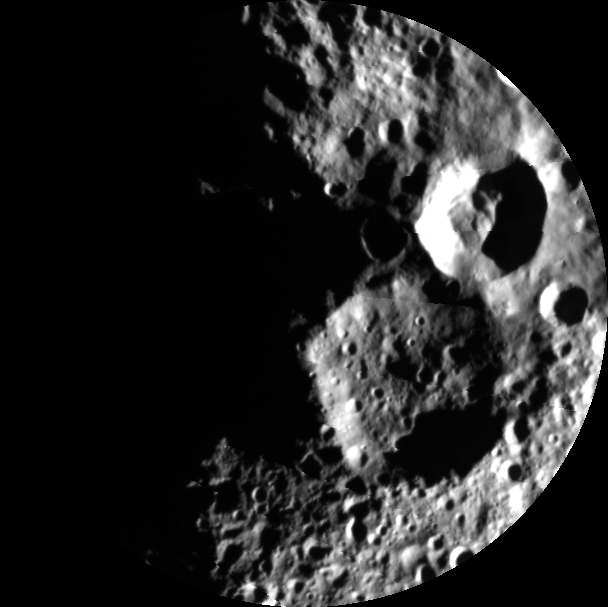

Dawn over the North

This image from NASA’s Dawn mission reveals the creeping dawn over the north pole of the giant asteroid Vesta now that sunlight is shining over that area. The mosaic is composed of 5 images obtained by Dawn’s framing camera on Aug.26, 2012, while Dawn was at an altitude of about 4,000 miles (6,000 kilometers).

Dawn’s north pole is centered in this image and still in the dark.

The mosaic shows two large impact craters, one relatively fresh with no smaller impacts on its floor and a second larger and older one with many smaller impacts on its floor.

The Dawn mission to Vesta and Ceres is managed by NASA’s Jet Propulsion Laboratory, a division of the California Institute of Technology in Pasadena, for NASA’s Science Mission Directorate, Washington D.C. UCLA is responsible for overall Dawn mission science. The Dawn framing cameras have been developed and built under the leadership of the Max Planck Institute for Solar System Research, Katlenburg-Lindau, Germany, with significant contributions by DLR German Aerospace Center, Institute of Planetary Research, Berlin, and in coordination with the Institute of Computer and Communication Network Engineering, Braunschweig. The framing camera project is funded by the Max Planck Society, DLR, and NASA/JPL.

Credit: NASA/JPL-Caltech/UCLA/MPS/DLR/IDA